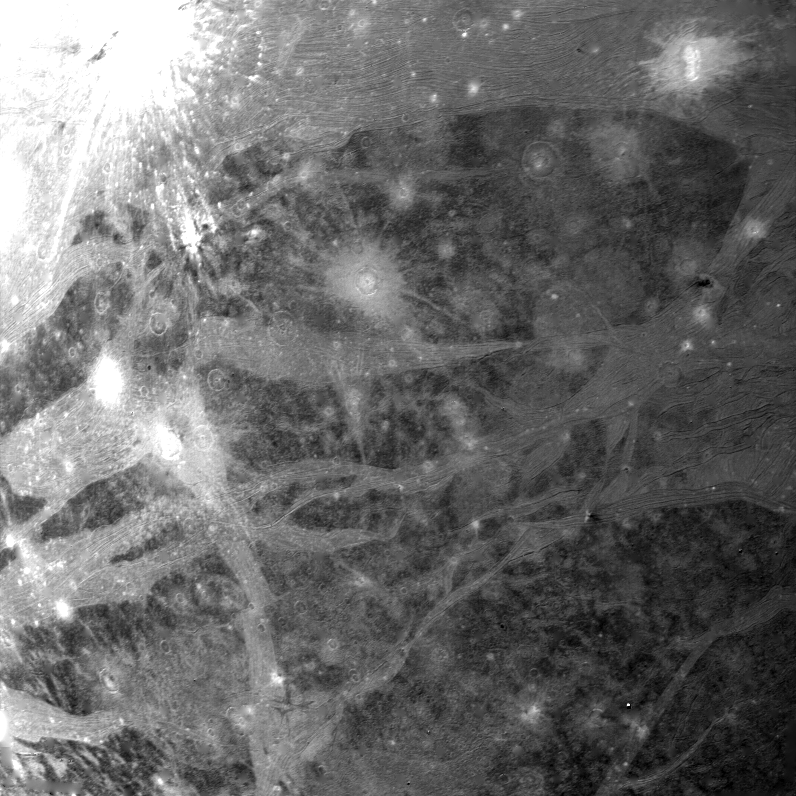

Ganymede

On the afternoon of March 5, 1979, Voyager 1 took this picture of Ganymede, Jupiter’s largest satellite, from a range of 246,000 km (158,400 mi). The center of the picture is at 19 south latitude and 356 longitude, and the height of the frame represents a distance of about 1000 km (600 mi) on the surface. The smallest features seen on this picture are about 2.5 km (1.5 mi) across. The surface displays numerous impact craters many of which have extensive bright ray systems. The craters lacking ray systems are probably older than those showing rays. Bright bands traverse the surface in various directions and these bright bands contain an intricate system of alternating linear bright and dark lines which may represent deformation of the crusted ice layer. These lineations are particularly evident near the top of the picture. A bright band trending in a north-south direction in the lower left-hand portion of the picture is offset along a bright line. This offset is probably due to faulting. Two light circular areas in the right upper center of the picture may be the scars of ancient impact craters which have had their topographic expansion erased by flowage of the crystal icy material. JPL manages and controls the Voyager Project for NASA’s Office of Space Science.

Credit: NASA/JPL